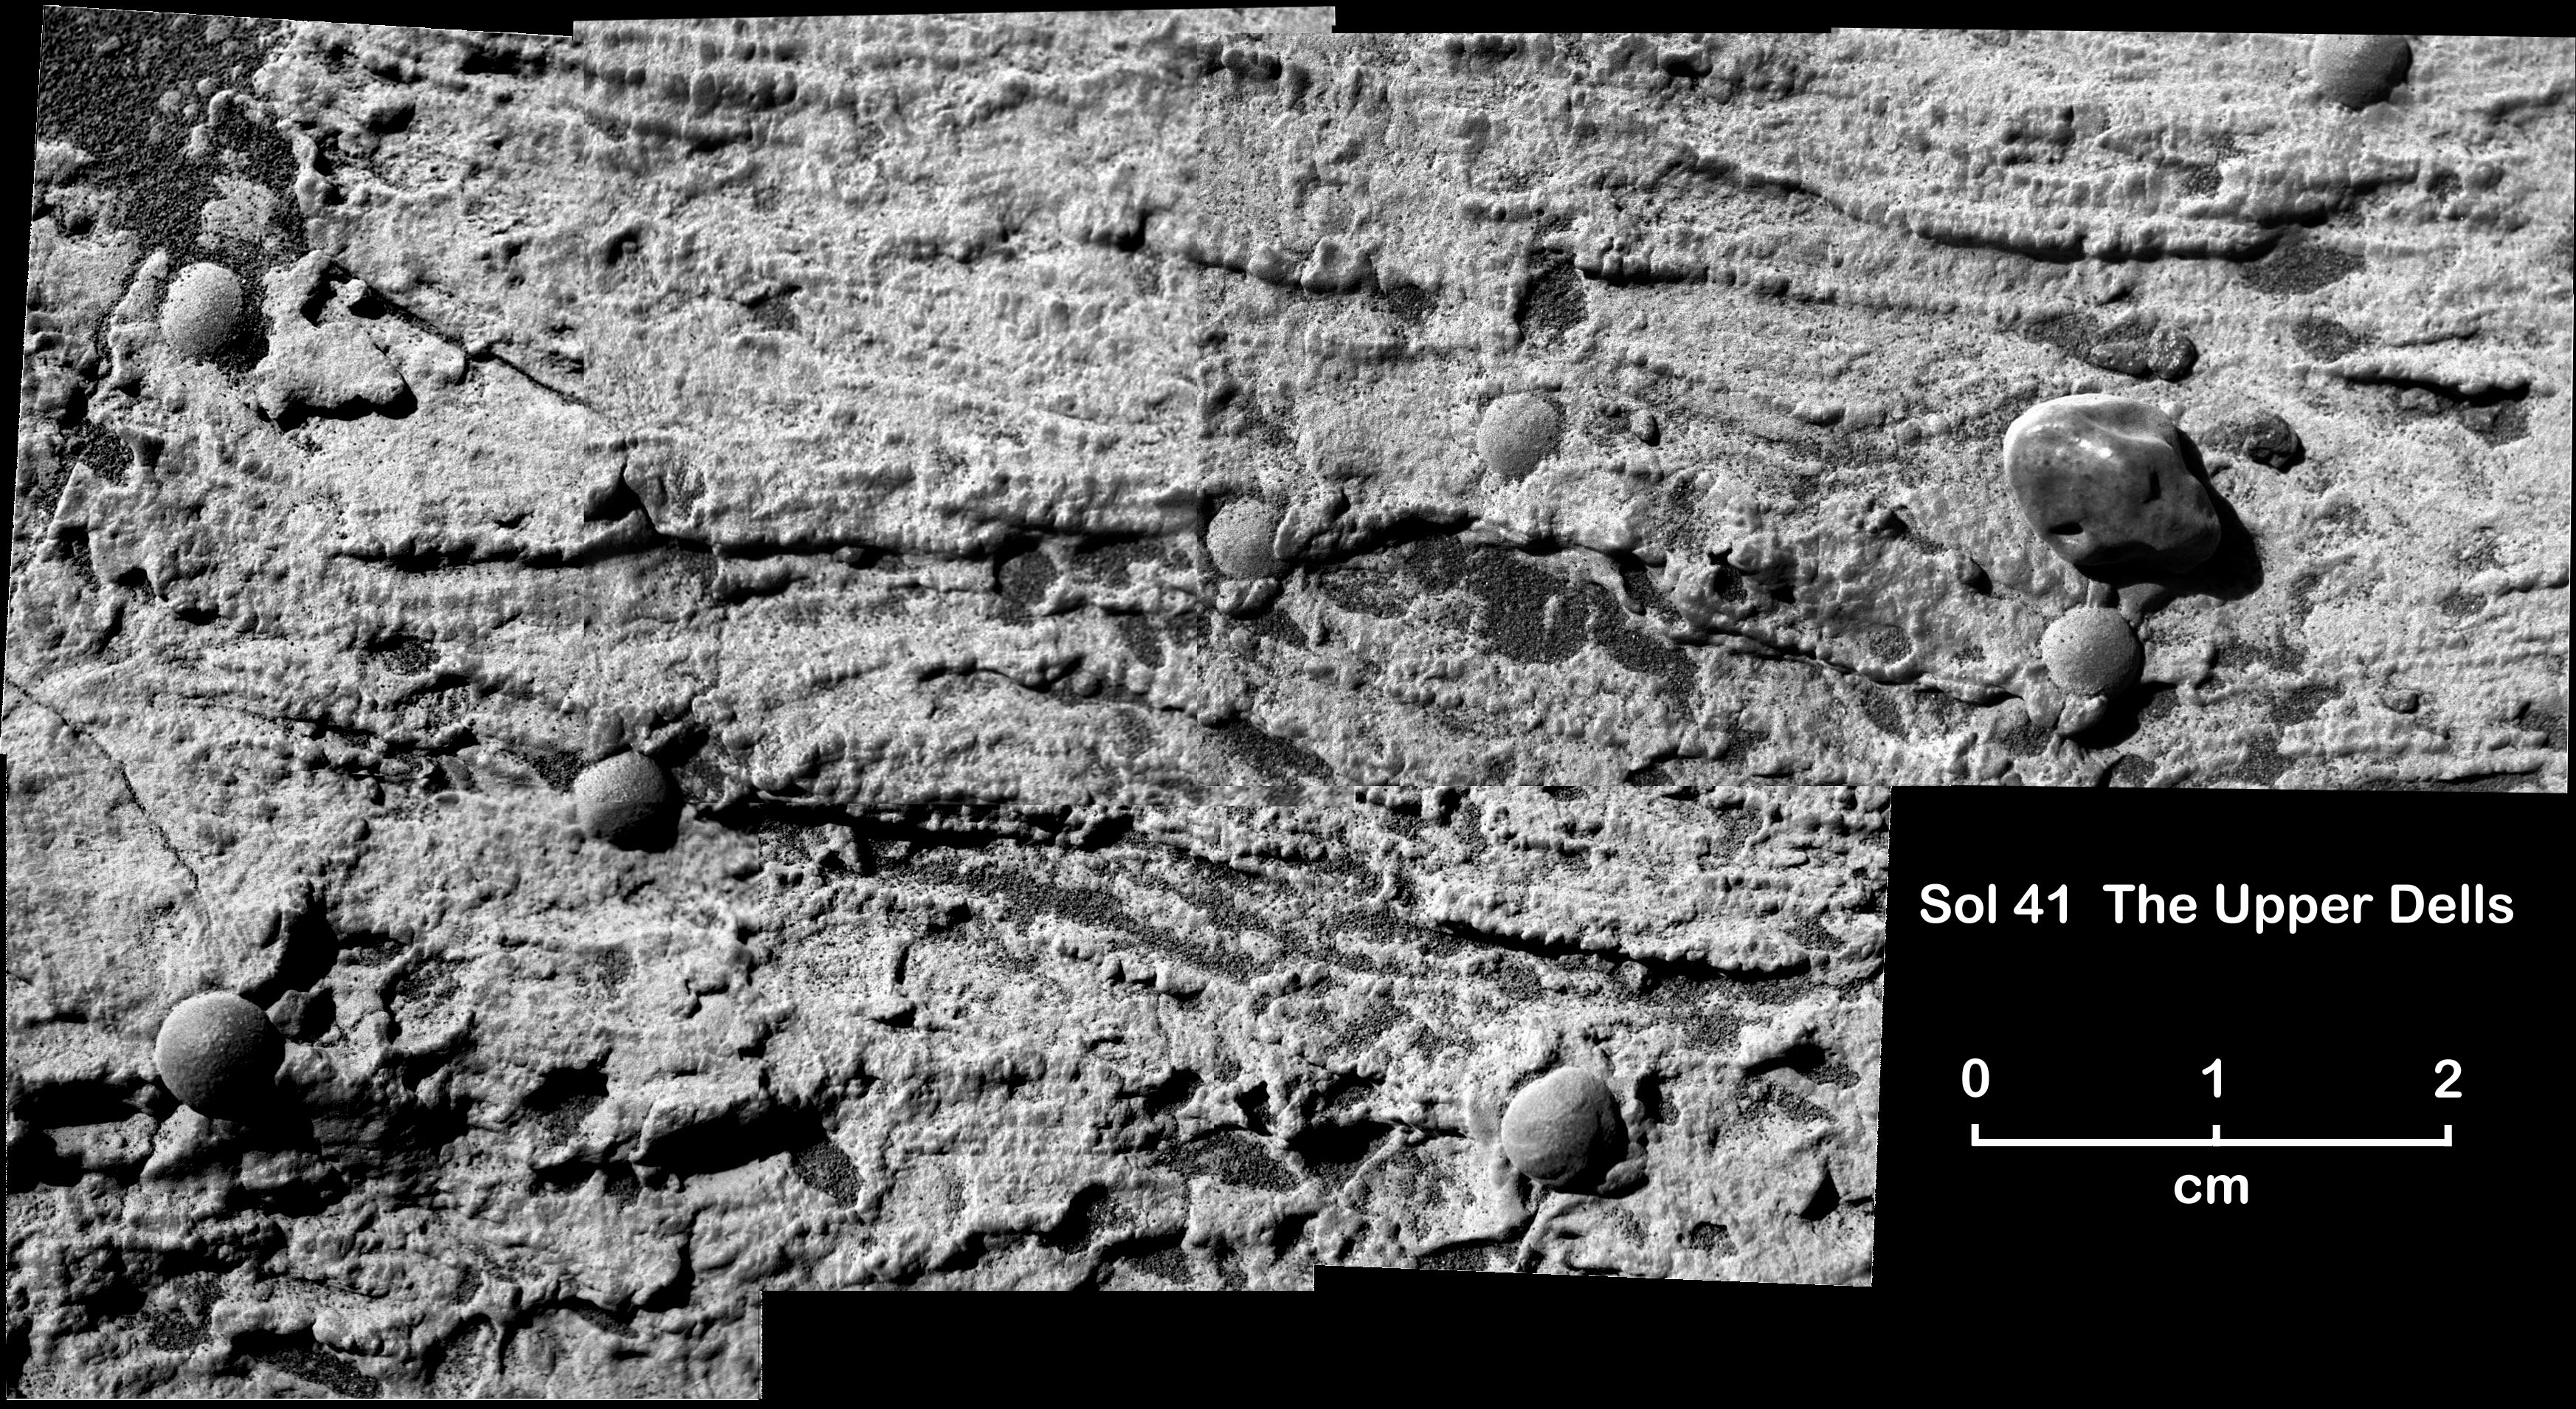

“Upper Dells” Clues to Watery History

Figure 1

This magnified view from NASA’s Mars Exploration Rover Opportunity of a portion of a martian rock called “Upper Dells” shows fine layers (laminae) that are truncated, discordant and at angles to each other. In Figure 1, interpretiveblack lines trace cross-lamination that indicates the sediments that formed the rock were laid down in flowing water; the interpretive blue lines point to boundaries between possible sets of cross-laminae.

This rock, like another called “Last Chance,” (see PIA05482) preserves evidence for trough cross-lamination, likely produced when flowing water shaped sinuous ripples in underwater sediment and pushed the ripples to migrate in one direction. The direction of the ancient flow would have been toward or away from the viewer.

Several frames taken with Opportunity’s microscopic imager during the rover’s 41st sol on Mars (March 5, 2004) are stitched together to make this mosaic view. Eight spherules can be seen embedded in the rock, and one larger pebble sits on the present-day surface of the rock.

Credit: NASA/JPL/Cornell/USGS